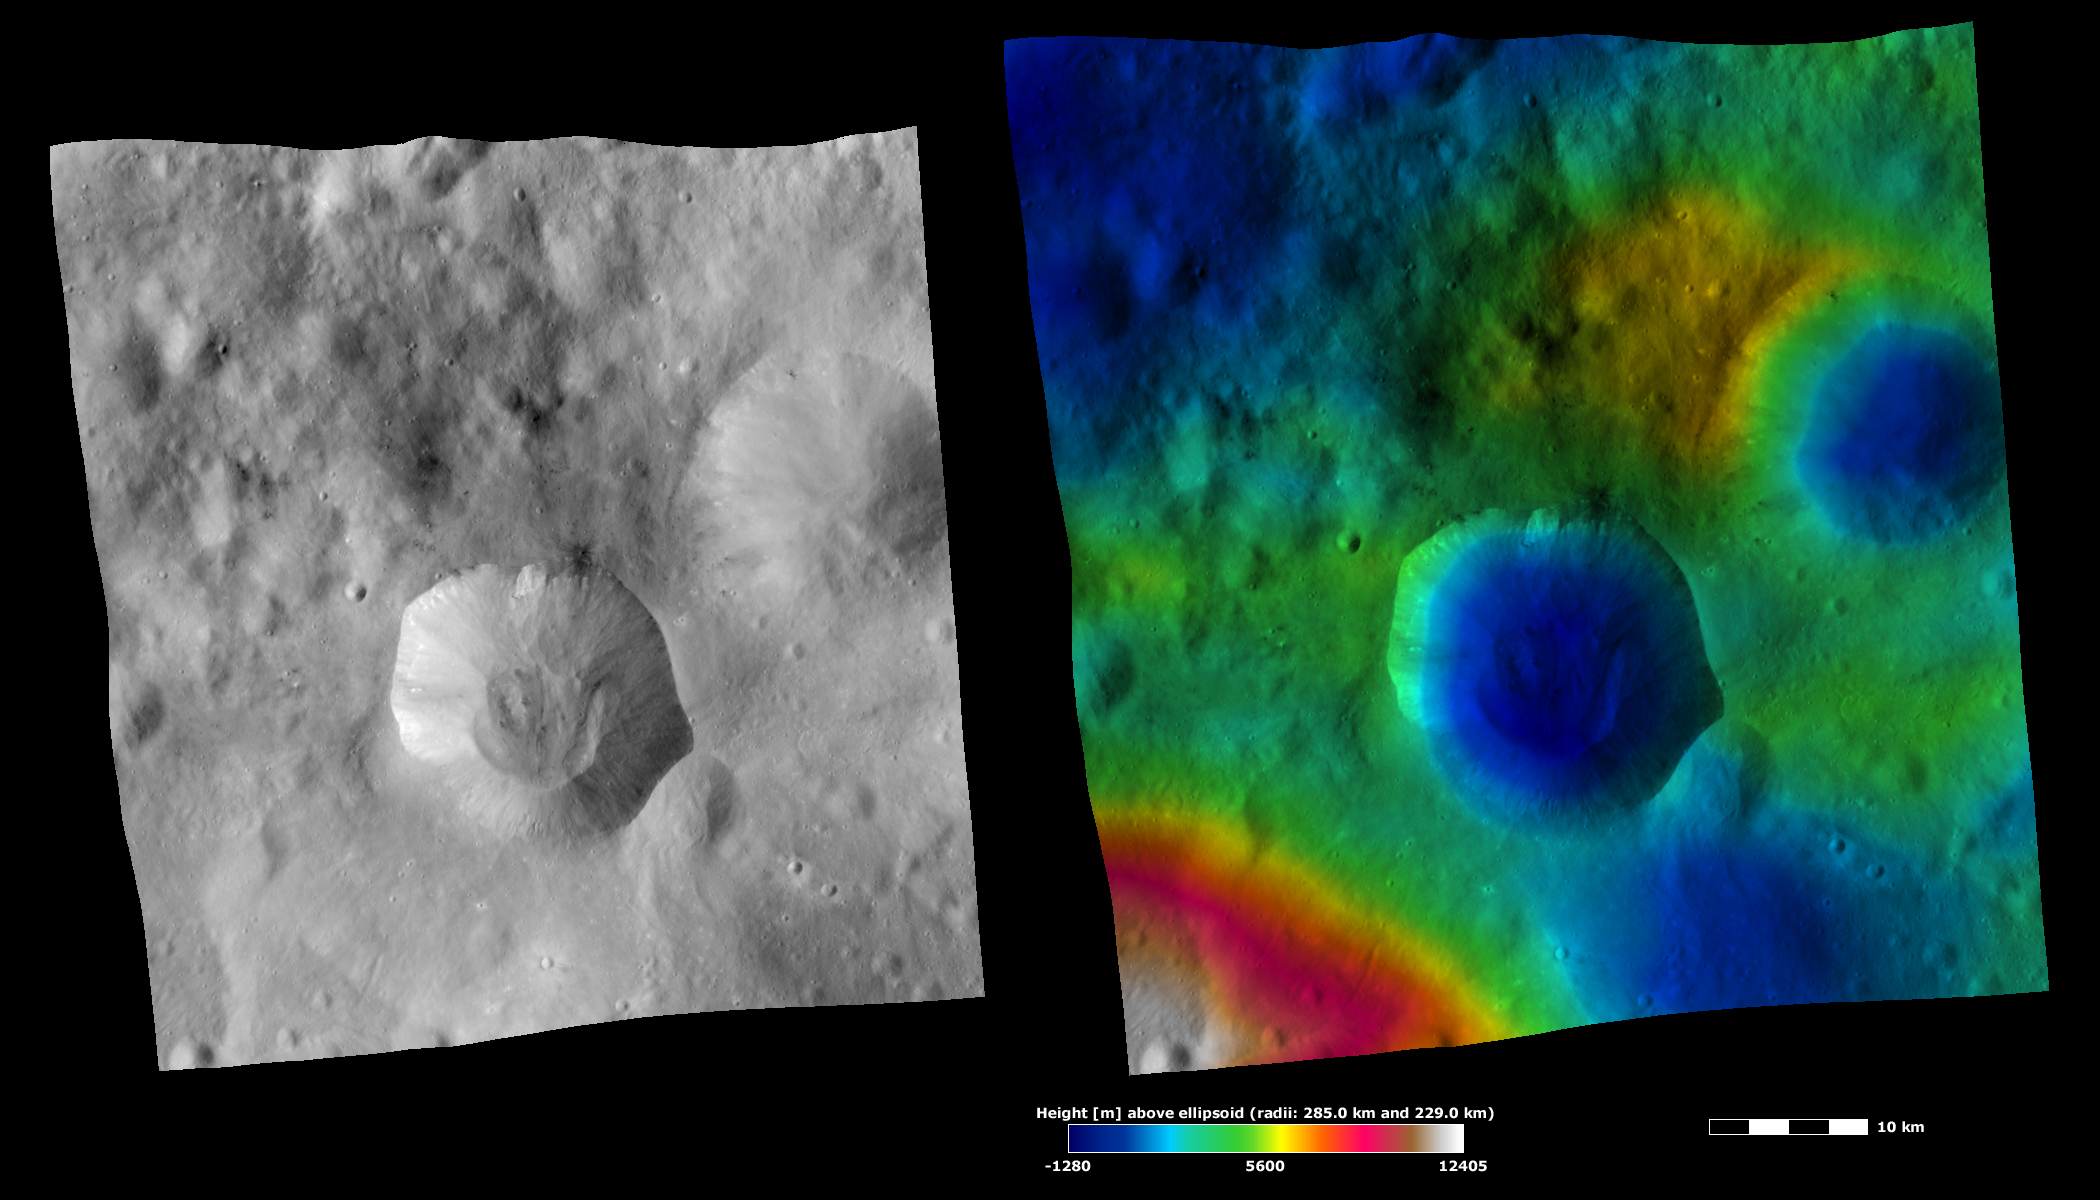

Apparent Brightness and Topography Images of Drusilla Crater

The left-hand image is a Dawn FC (framing camera) image, which shows the apparent brightness of Vesta’s surface. The right-hand image is based on this apparent brightness image, which has had a color-coded height representation of the topography overlain onto it. The topography is calculated from a set of images that were observed from different viewing directions, which allows stereo reconstruction. The various colors correspond to the height of the area. The white and red areas in the topography image are the highest areas and the blue areas are the lowest areas. Drusilla crater is the large crater in the center of the images. In the apparent brightness image it is clear that Drusilla has a fresh, irregularly shaped rim and a pile of material in its center, which is probably the result of some sort of mass movement or slumping into the crater. The topography image shows that Drusilla is quite a deep crater: its rim is in the green part of the color-coded topography and its base in the dark blue part.

These images are located in Vesta’s Numisia quadrangle, in Vesta’s southern hemisphere. NASA’s Dawn spacecraft obtained the apparent brightness image with its framing camera on Oct. 15, 2011. This image was taken through the camera’s clear filter. The distance to the surface of Vesta is 700 kilometers (435 miles) and the image has a resolution of about 70 meters (230 feet) per pixel. This image was acquired during the HAMO (high-altitude mapping orbit) phase of the mission. These images are lambert-azimuthal map projected.

The Dawn mission to Vesta and Ceres is managed by NASA’s Jet Propulsion Laboratory, a division of the California Institute of Technology in Pasadena, for NASA’s Science Mission Directorate, Washington D.C. UCLA is responsible for overall Dawn mission science. The Dawn framing cameras have been developed and built under the leadership of the Max Planck Institute for Solar System Research, Katlenburg-Lindau, Germany, with significant contributions by DLR German Aerospace Center, Institute of Planetary Research, Berlin, and in coordination with the Institute of Computer and Communication Network Engineering, Braunschweig. The framing camera project is funded by the Max Planck Society, DLR, and NASA/JPL.

Credit: NASA/JPL-Caltech/UCLA/MPS/DLR/IDA